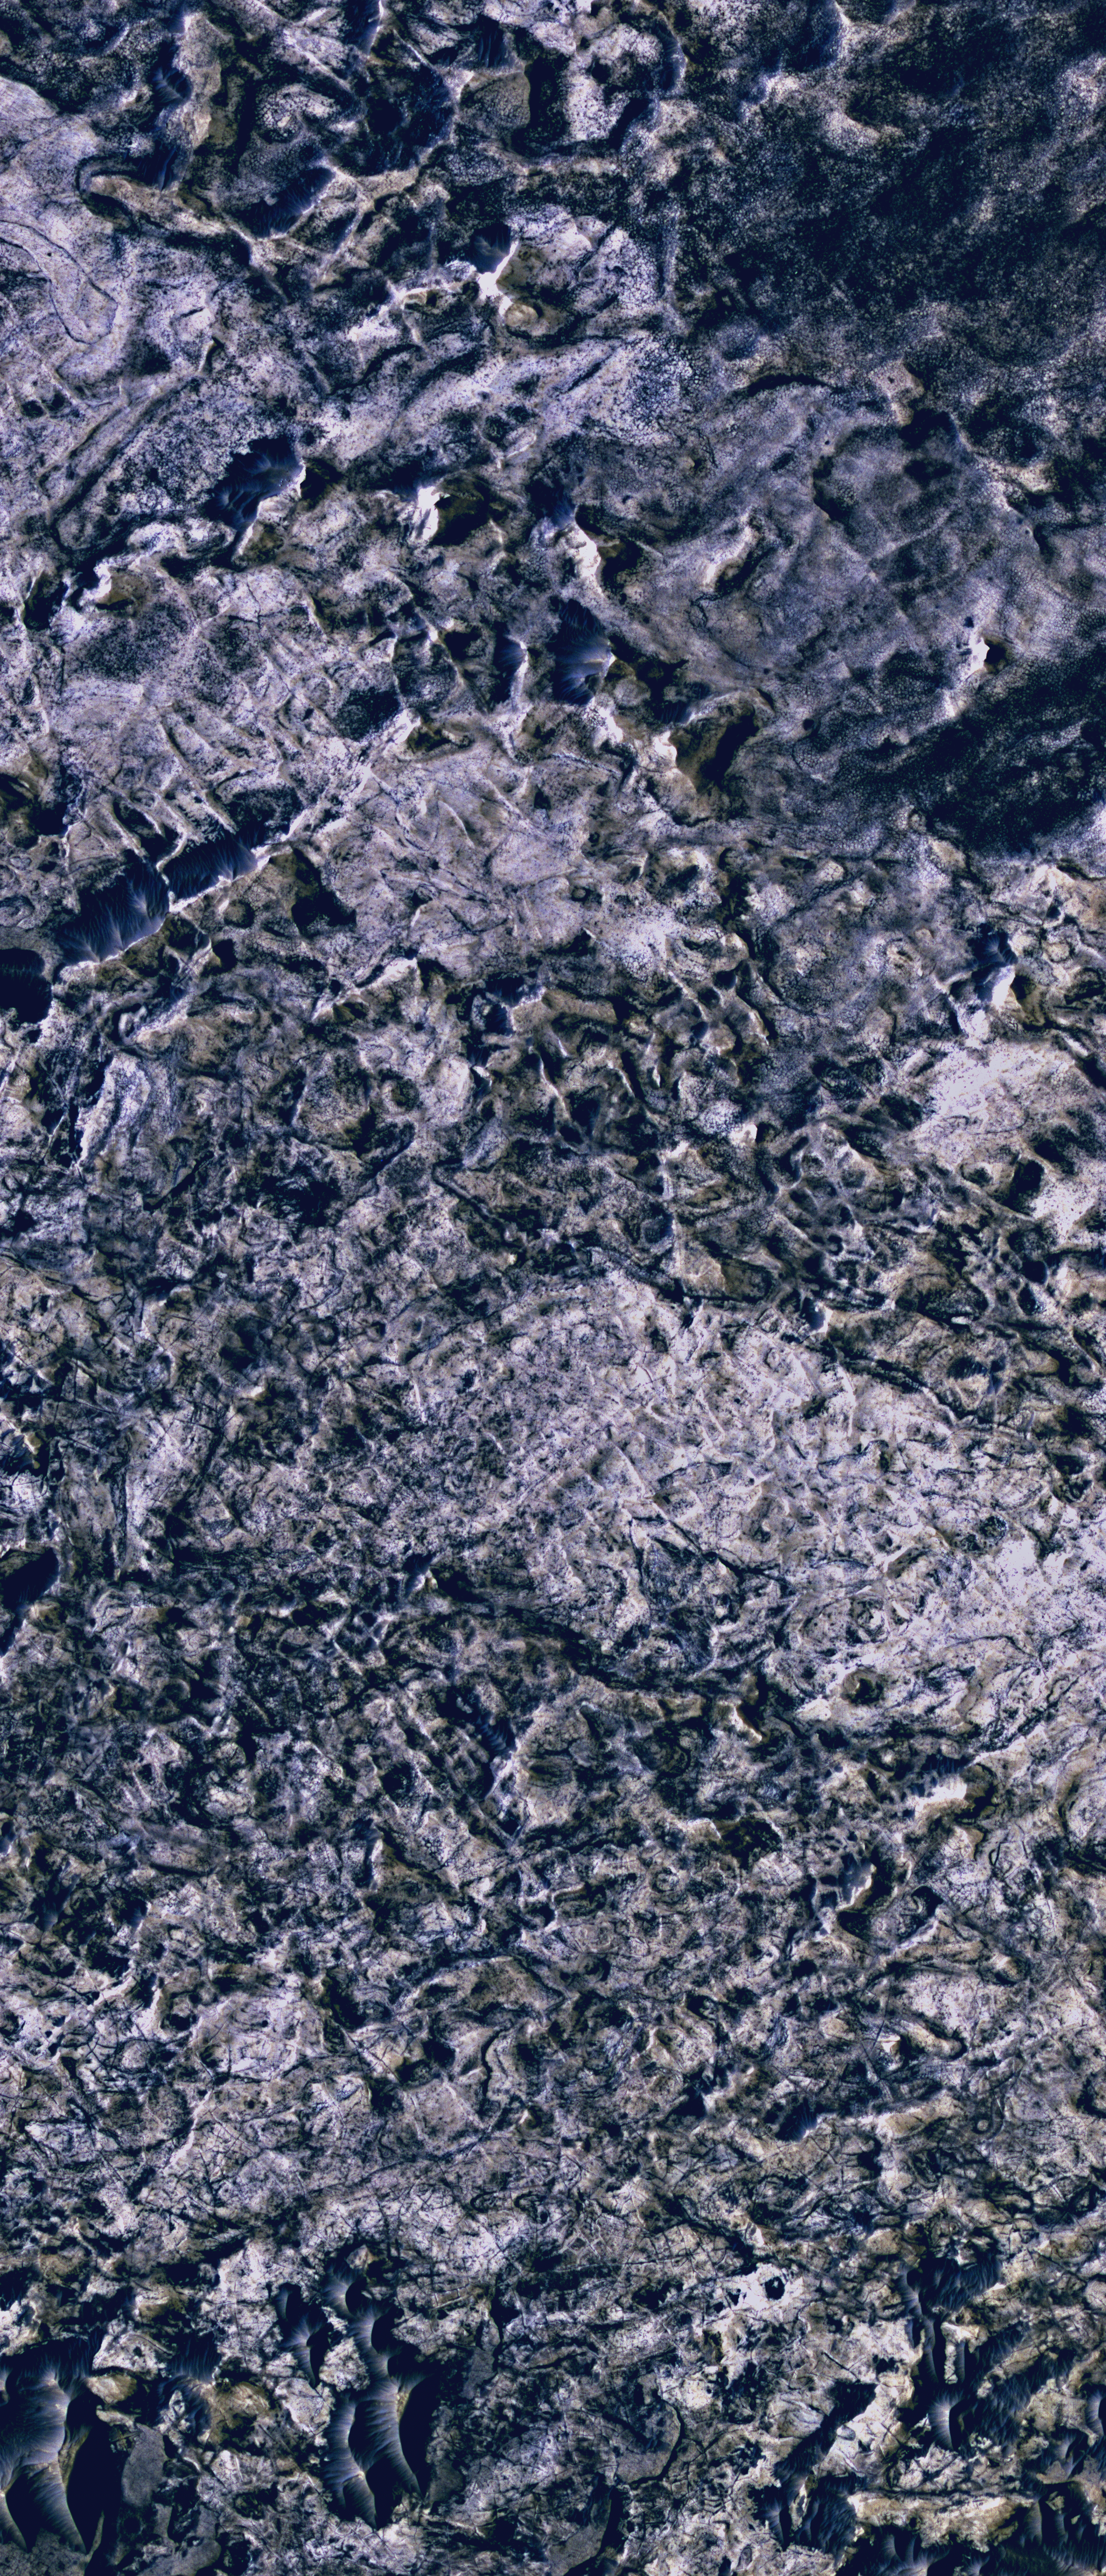

Halos Along Fractures Exposed in Meridiani

This image from the High Resolution Imaging Science Experiment camera on NASA’s Mars Reconnaissance Orbiter shows evidence for ancient fluid flow along fractures in Mars’ Meridiani Planum region.

The scene includes pervasive signs of ancient fluid flow in the form of bleached and cemented features, called halos, along fractures within the layered deposits of Meridiani. This site is approximately 375 kilometers (233 miles) northeast of “Victoria Crater.”

The view is a portion of image PSP_002324_1815 in the camera’s catalog. The image scale is 27 centimeters (10.6 inches) per pixel. Illumination is from the upper left. Smaller portions of the scene [Figure 1 and Figure 2] are pulled out to highlight examples of the halos. The high-resolution camera acquired this image on Jan. 24, 2007.

NASA’s Jet Propulsion Laboratory, a division of the California Institute of Technology in Pasadena, manages the Mars Reconnaissance Orbiter for NASA’s Science Mission Directorate, Washington. Lockheed Martin Space Systems, Denver, is the prime contractor for the project and built the spacecraft. The High Resolution Imaging Science Experiment is operated by the University of Arizona, Tucson, and the instrument was built by Ball Aerospace and Technology Corp., Boulder, Colo.

Credit: NASA/JPL/Univ. of Arizona